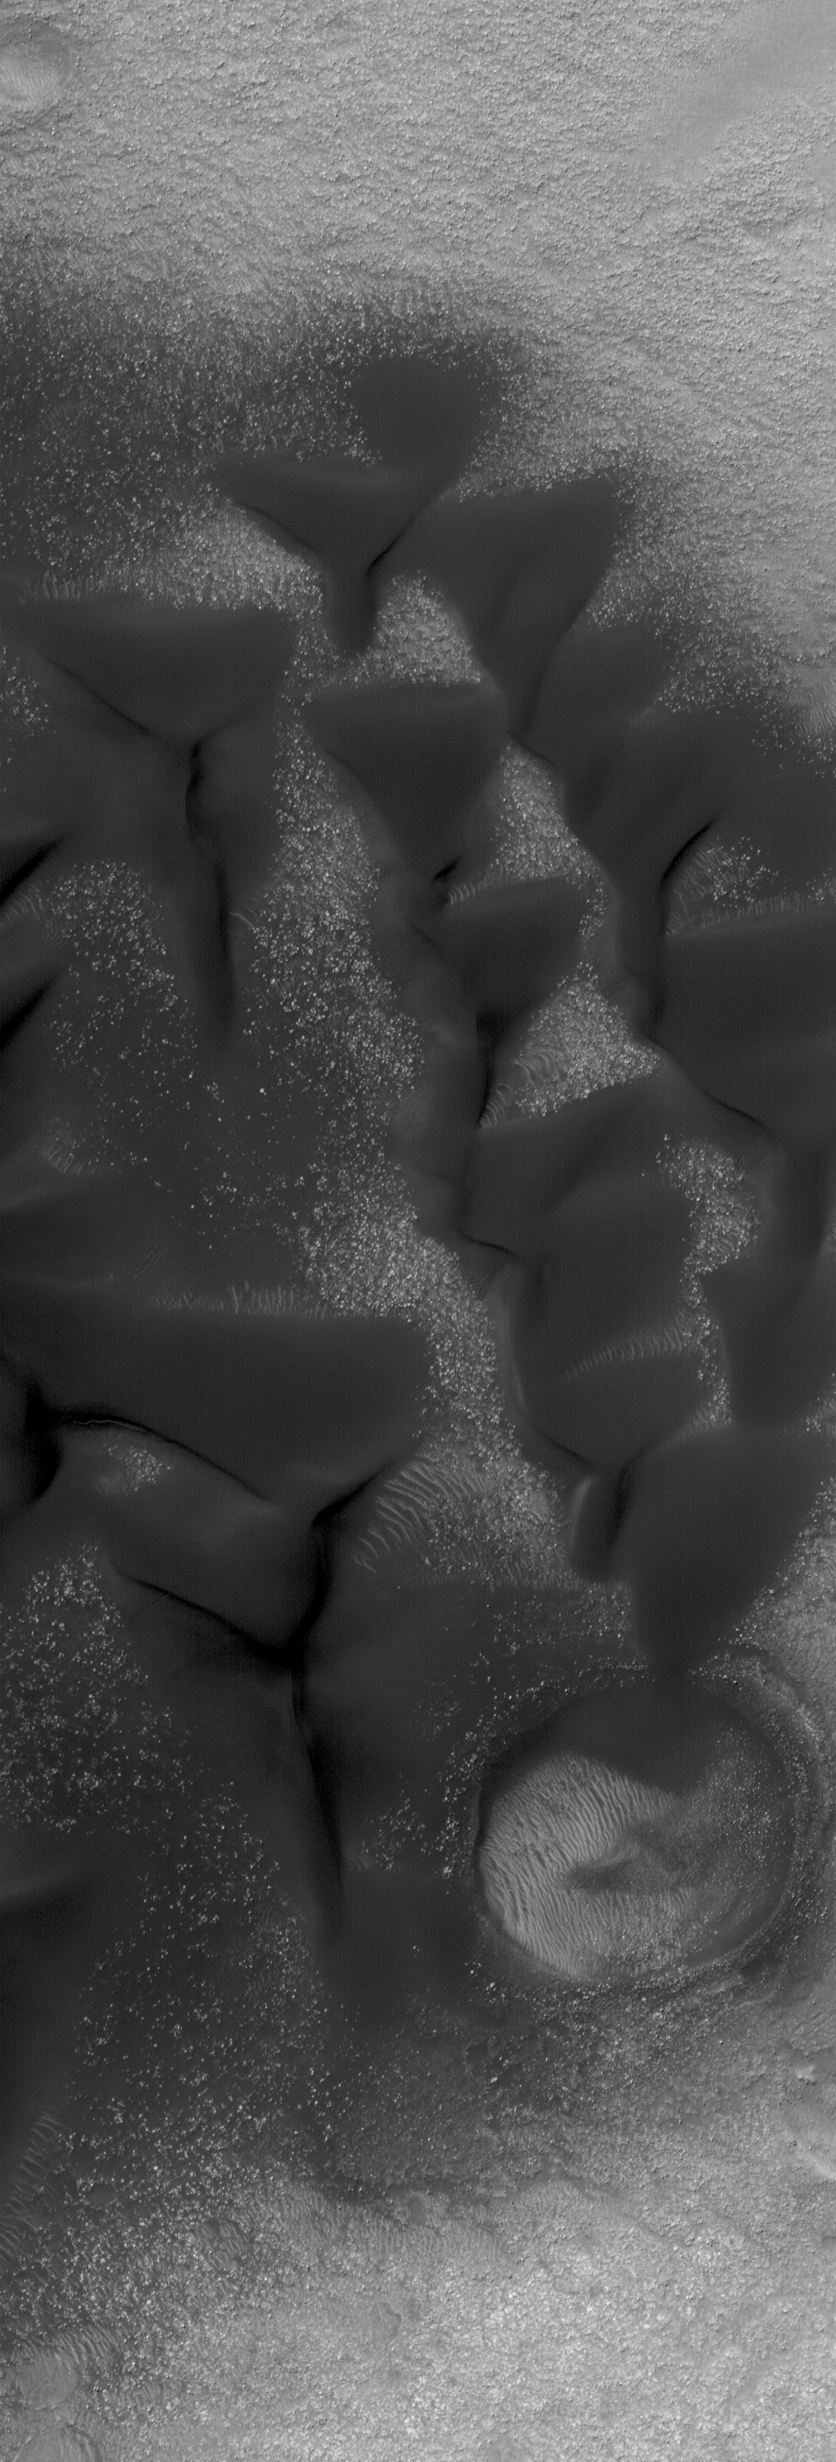

Dunes in Noachis

10 February 2005
This Mars Global Surveyor (MGS) Mars Orbiter Camera (MOC) image shows low albedo sand dunes on the floor of a crater in southern Noachis Terra.

Location near: 52.5°S, 336.9°W
Image width: ~~3.0 km (~1.9 mi)
Illumination from: upper left
Season: Southern Autumn

Credit: NASA/JPL/Malin Space Science Systems